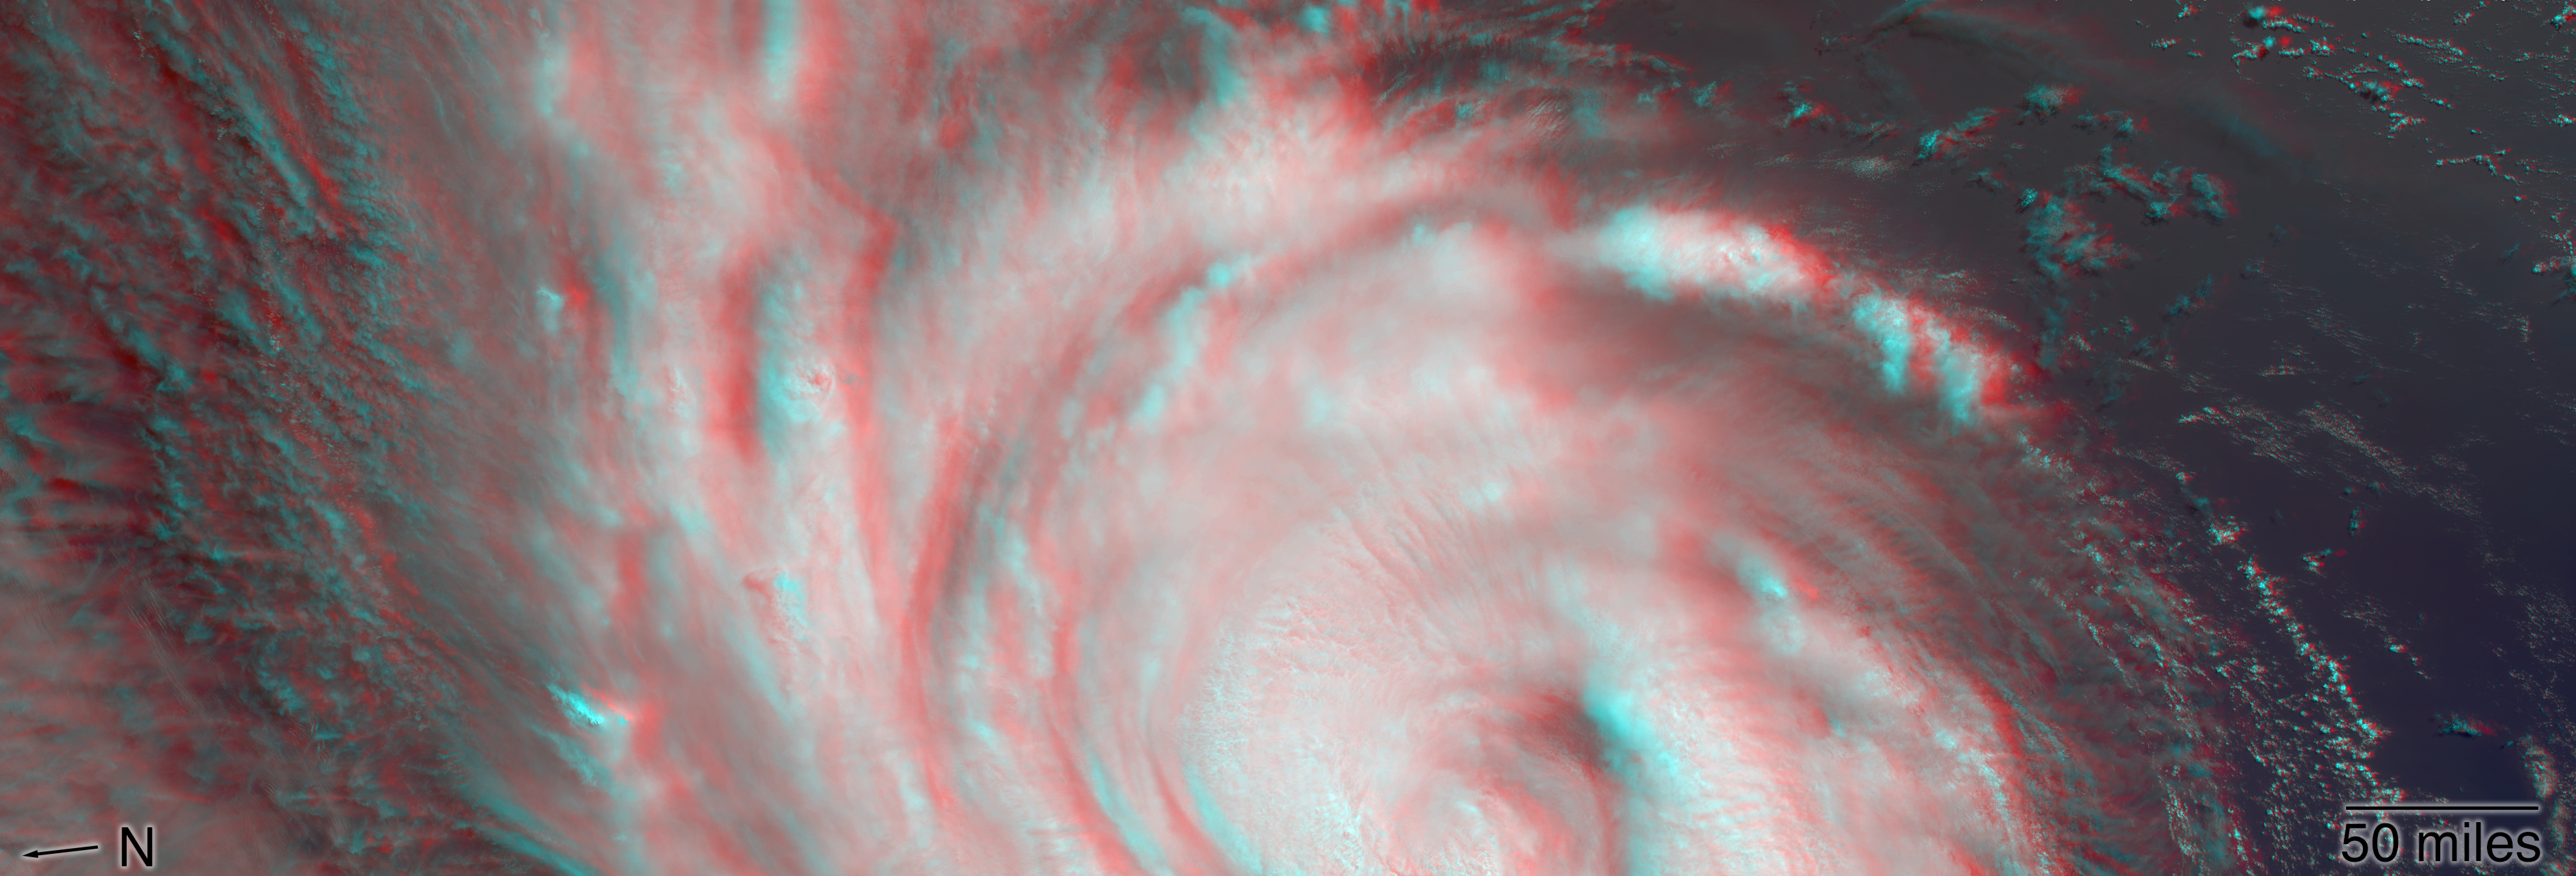

NASA’s MISR captures Hurricane Florence in 3D

NASA’s Multi-angle Imaging SpectroRadiometer (MISR) passed over Hurricane Florence as it approached the eastern coast of the United States on Thursday, September 13, 2018. At the time the image was acquired, Florence was a large Category 2 storm and coastal areas were already being hit with tropical-storm-force winds.

The MISR instrument, flying onboard NASA’s Terra satellite, carries nine cameras that observe Earth at different angles. It takes about seven minutes for all the cameras to observe the same location. This stereo anaglyph shows a 3D view of Florence. You will need red-blue 3D glasses, with the red lens placed over the left eye, to view the effect. The anaglyph shows the high clouds associated with strong thunderstorms in the eyewall of hurricane and individual strong thunderstorms in the outer rain bands. These smaller storms can sometimes spawn tornadoes.

These data were captured during Terra orbit 99670. MISR data are available through the NASA Langley Research Center; for more information, go to https://eosweb.larc.nasa.gov/project/misr/misr_table. MISR was built and is managed by NASA’s Jet Propulsion Laboratory in Pasadena, California, for NASA’s Science Mission Directorate in Washington, D.C. The Terra spacecraft is managed by NASA’s Goddard Space Flight Center in Greenbelt, Maryland. The MISR data were obtained from the NASA Langley Research Center Atmospheric Science Data Center in Hampton, Virginia. JPL is a division of Caltech in Pasadena.

Credit: NASA/GSFC/LaRC/JPL-Caltech, MISR Team